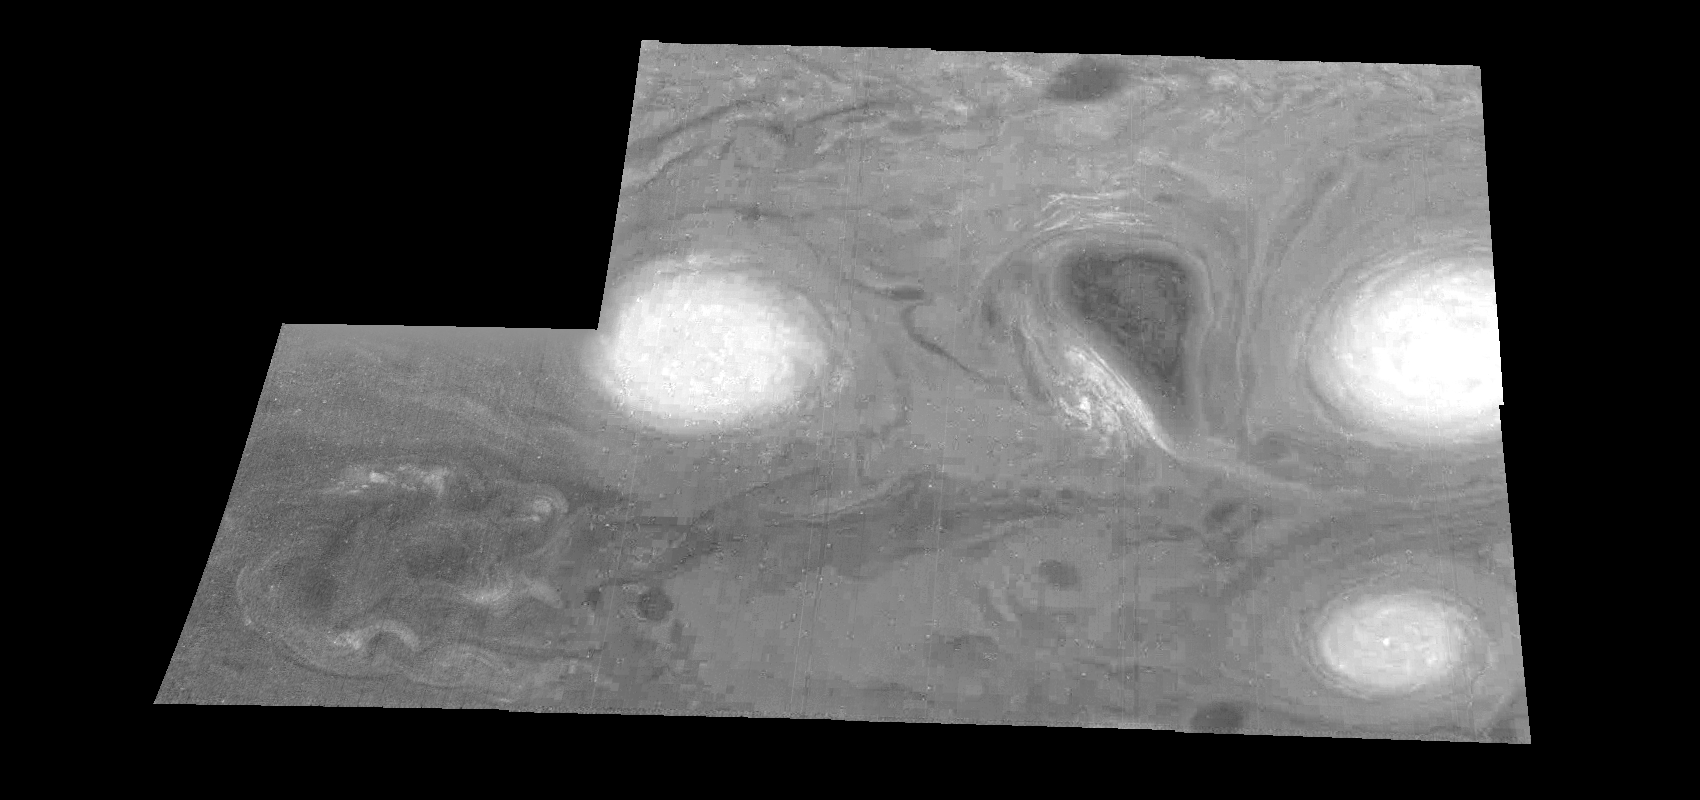

Jupiter’s Long-lived White Ovals in a Methane (Time Set 3)

Light at 889 nanometers is strongly absorbed by atmospheric methane. This mosaic shows the features of a hazy cloud layer tens of kilometers above Jupiter’s main visible cloud deck. This haze varies in height but appears to be present over the entire region. Small patches of very bright clouds may be similar to terrestrial thunderstorms. Oval cloud systems of this type are often associated with chaotic cyclonic systems such as the balloon shaped vortex seen here between the well formed ovals. This system is centered near 30 degrees south planetocentric latitude and 100 degrees west longitude and rotates in a clockwise sense about its center. The oval shaped vortices in the upper half of the mosaic are two of the three long-lived White Ovals that formed to the south of the Red Spot in the 1930’s and, like the Red Spot, rotate in a counterclockwise sense. The east to west dimension of the leftmost White Oval is 9000 kilometers (km). (The diameter of the Earth is 12,756 km.) The White Ovals drift in longitude relative to one another, and are presently restricting the cyclonic structure.

To the south, the smaller oval and its accompanying cyclonic system are moving eastward at about 0.4 degrees per day relative to the larger ovals. The interaction between these two cyclonic storm systems is producing high, thick cumulus-like clouds in the southern part of the more northerly trapped system.

North is at the top of this mosaic. The smallest resolved features are tens of kilometers in size. These images were taken on February 19, 1997, at a range of 1.1 million kilometers by the Solid State Imaging (CCD) system aboard NASA’s Galileo spacecraft.

The Jet Propulsion Laboratory, Pasadena, CA manages the mission for NASA’s Office of Space Science, Washington, DC.

Credit: NASA/JPL-Caltech